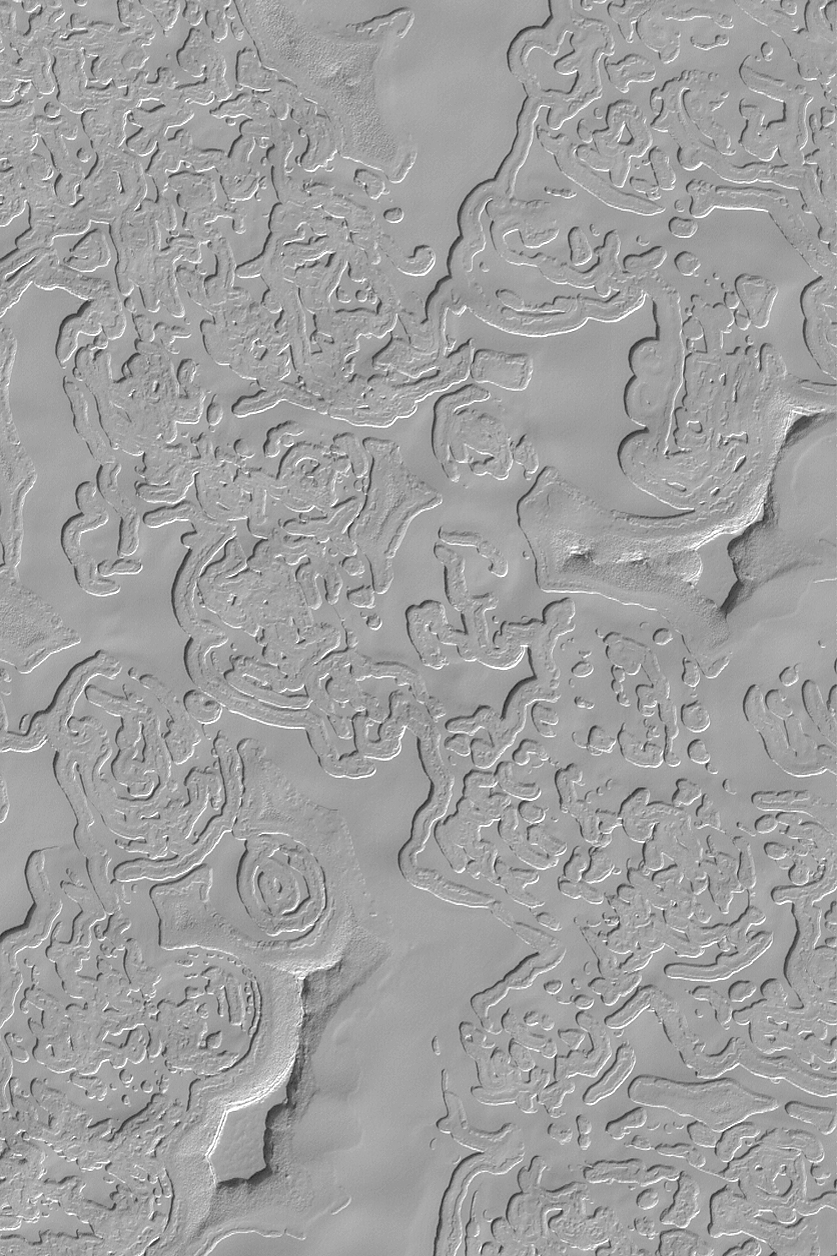

South Polar Artwork

MGS MOC Release No. MOC2-456, 18 August 2003

Nature has created some interesting artwork on the south polar residual cap of Mars. This July 2003 Mars Global Surveyor (MGS) Mars Orbiter Camera (MOC) image shows an example. The patterns in this picture are formed by erosion and sublimation of multiple layers of frozen carbon dioxide. The artwork is ephemeral and changing with each passing summer. By the end of the coming southern summer, the scarps in this area will have retreated an average of 3 meters (3.3 yards); some of the smaller buttes and ridges will have vanished. This picture covers an area 3 km (1.9 mi) wide and is located near 86.6°S, 358.2°W. Sunlight illuminates the scene from the upper left.

Credit: NASA/JPL/Malin Space Science Systems